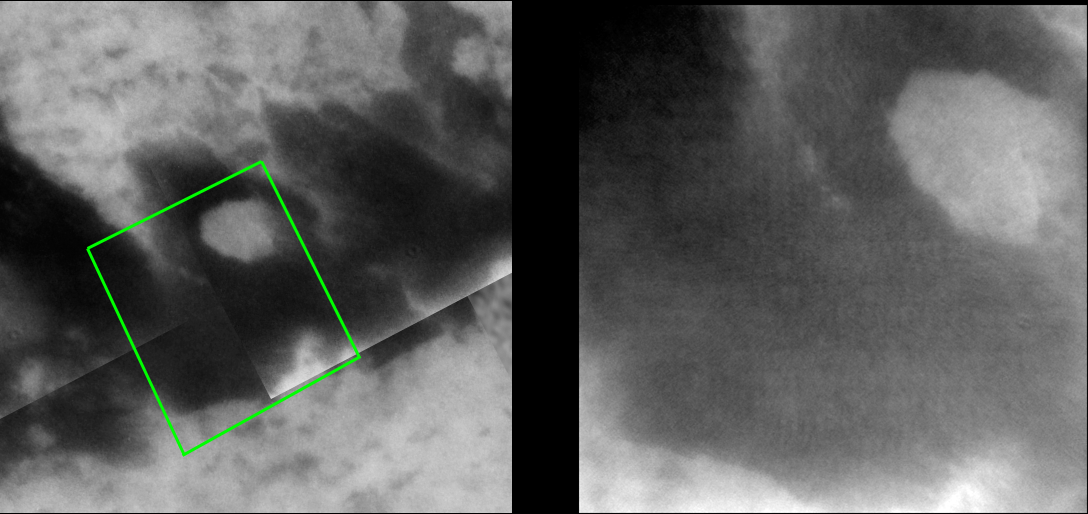

Angular Bright Spot

A new image of Titan taken by Cassini provides a closer, clearer view of an interesting bright feature surrounded by darker material.

During the two most recent flybys of Titan, on March 31 and April 16, 2005, Cassini captured a number of images of the hemisphere of Titan that faces Saturn. The image at the left is taken from a mosaic of images obtained in March 2005 (see PIA06222) and shows the location of the new image at the right. The image at the right shows an intriguing bright spot as well as the southern boundary of the dark terrain that dominates the equatorial region of this hemisphere of Titan.

The 80-kilometer-wide (50-mile) bright spot seen in the upper right portion of the image at the left was first seen in images taken during a distant encounter with Titan shortly after Cassini’s Saturn orbit insertion burn in July 2004. In images taken in March, this spot was shown to be roughly circular but new, higher-resolution images like the one at the right reveal surprisingly angular edges. The angular margins suggest that they have been influenced by tectonic processes (for example, faulting). The sharp western margins and more diffuse bright material off the eastern margin are consistent with bright features seen within dark terrain in the region of Titan observed during previous flybys late last year and in February (see PIA06541). The west-east nature of these features is consistent with “wakes” being formed through wind-driven activity. It is also worth noting that this bright spot appears to be partly surrounded by thin, curving tendrils of bright material.

The view at the left consists of five images that have been added together and enhanced to bring out surface detail and to reduce noise, although some camera artifacts remain.

These images were taken with the Cassini spacecraft narrow-angle camera using a filter sensitive to wavelengths of infrared light centered at 938 nanometers — considered to be the imaging science subsystem’s best spectral filter for observing the surface of Titan. This view was acquired from a distance of approximately 43,000 kilometers (26,700 miles). The pixel scale of this image is 510 meters (0.3 miles) per pixel, although the actual resolution is likely to be several times larger.

The Cassini-Huygens mission is a cooperative project of NASA, the European Space Agency and the Italian Space Agency. The Jet Propulsion Laboratory, a division of the California Institute of Technology in Pasadena, manages the mission for NASA’s Science Mission Directorate, Washington, D.C. The Cassini orbiter and its two onboard cameras were designed, developed and assembled at JPL. The imaging team is based at the Space Science Institute, Boulder, Colo.

Credit: NASA/JPL/Space Science Institute